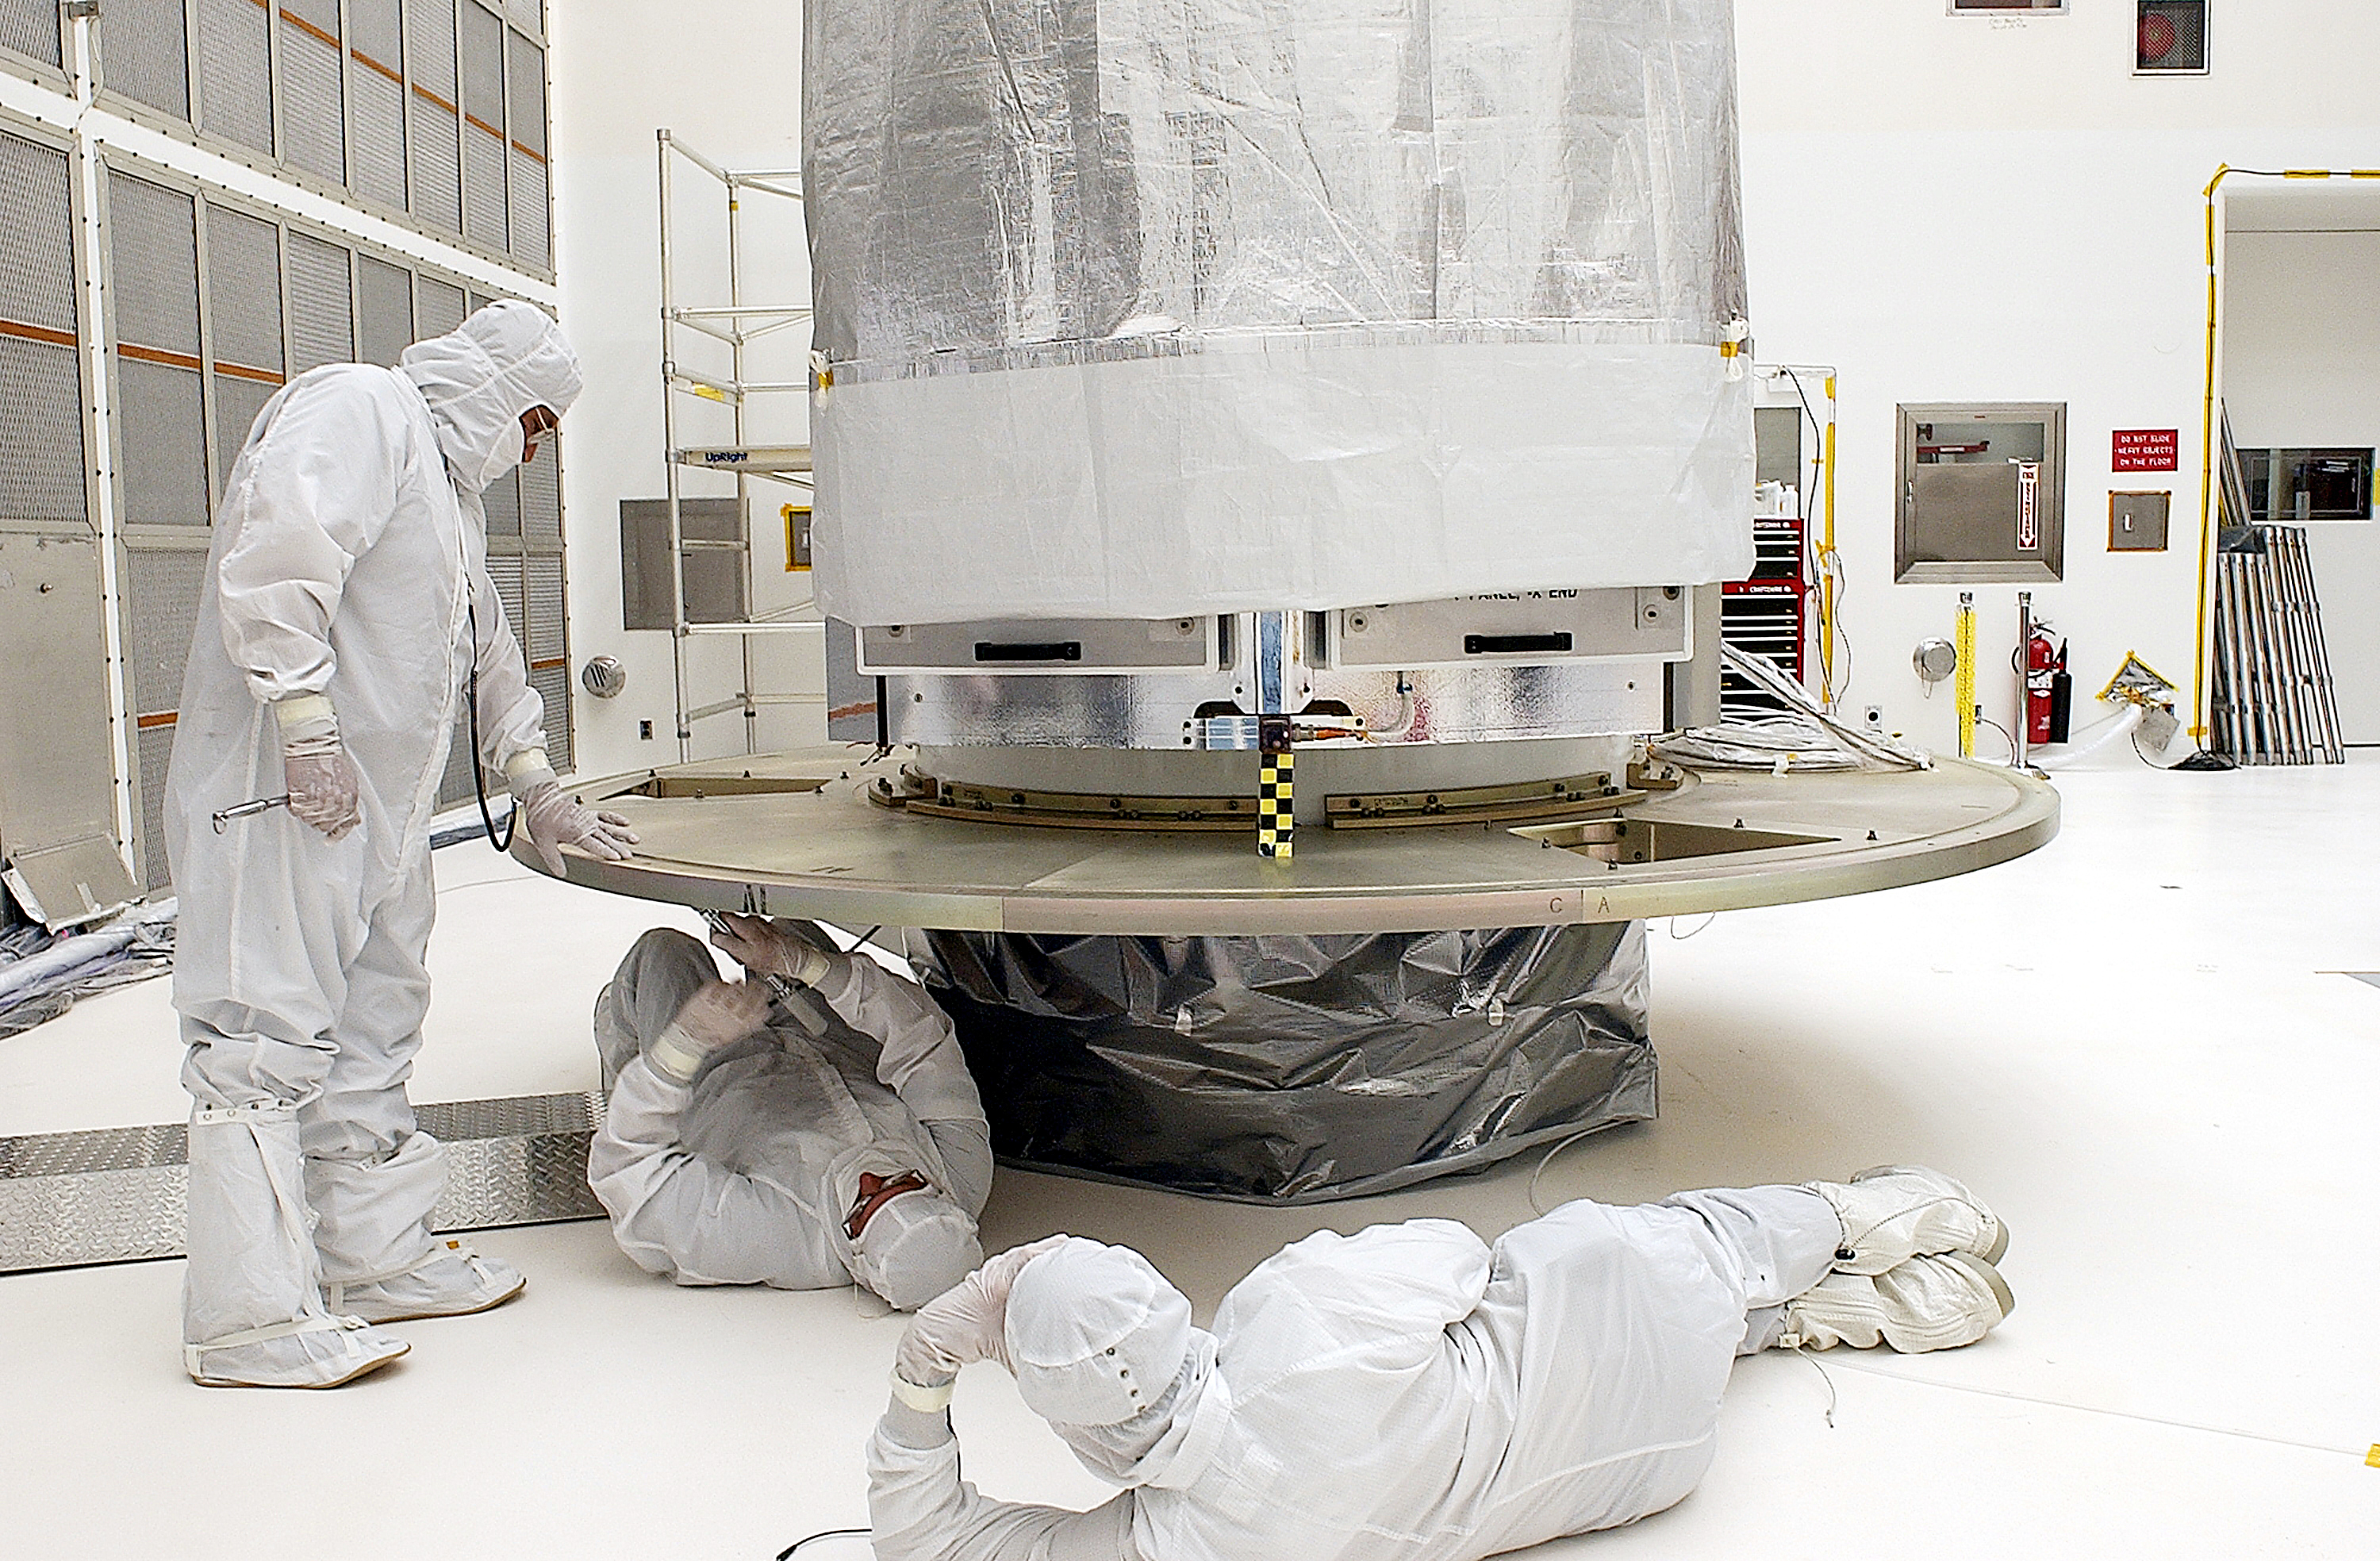

Spitzer in the Clean Room

Spitzer in the clean room at Cape Canaveral, Forida, prepping for the aborted April 18, 2003 launch. Spitzer was ultimately launched on August 25, 2003.

Credit: NASA/KSC